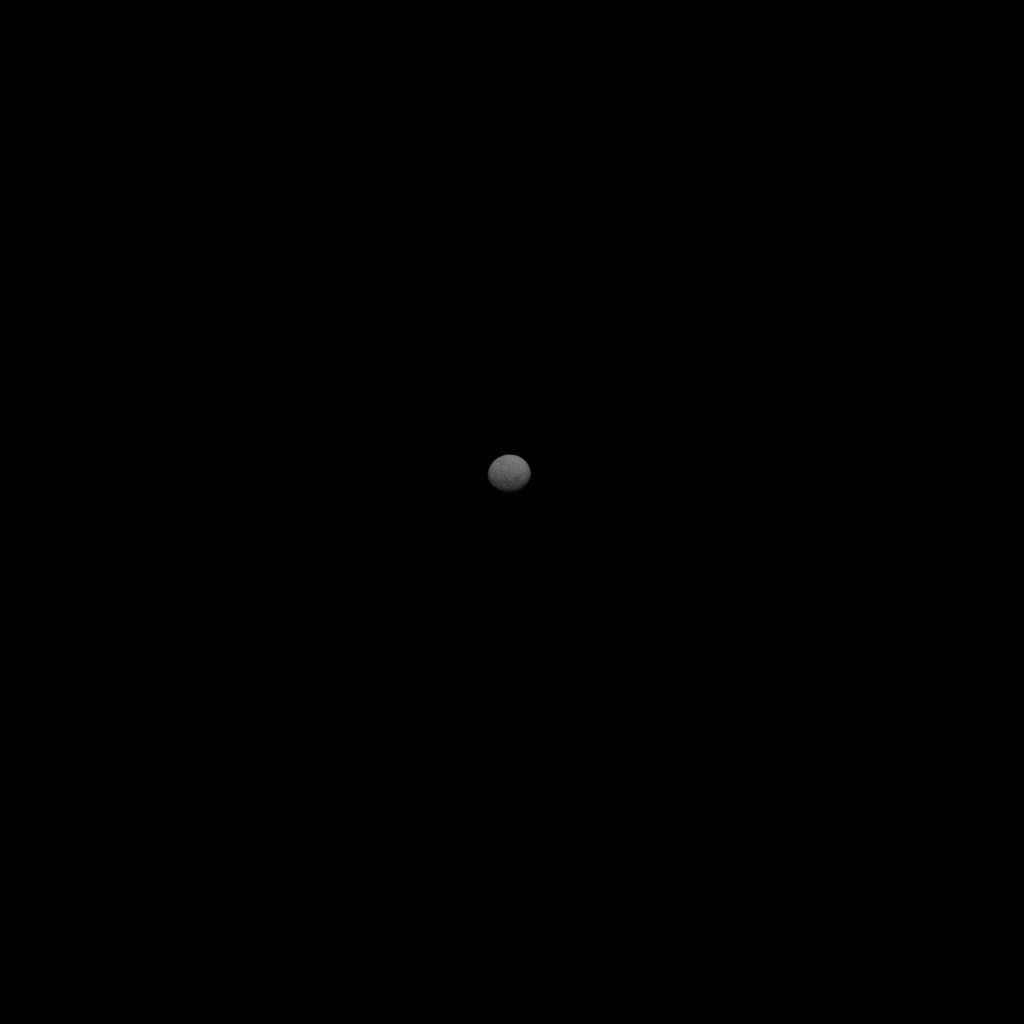

Ceres Sharper Than Ever (Zoomed Out View)

This image depicts the dwarf planet Ceres, as seen from the Dawn spacecraft. It was taken 147,000 miles (237,000 kilometers) from Ceres on January 25, 2015, is part of a series of views representing the best look so far at the dwarf planet. It is 43 pixels across, representing a higher resolution than images of Ceres taken by the Hubble Space Telescope in 2003 and 2004.

Dawn’s mission to Vesta and Ceres is managed by the Jet Propulsion Laboratory for NASA’s Science Mission Directorate in Washington. Dawn is a project of the directorate’s Discovery Program, managed by NASA’s Marshall Space Flight Center in Huntsville, Ala. UCLA is responsible for overall Dawn mission science. Orbital Sciences Corp. of Dulles, Va., designed and built the spacecraft. JPL is managed for NASA by the California Institute of Technology in Pasadena. The framing cameras were provided by the Max Planck Institute for Solar System Research, Göttingen, Germany, with significant contributions by the German Aerospace Center (DLR) Institute of Planetary Research, Berlin, and in coordination with the Institute of Computer and Communication Network Engineering, Braunschweig. The visible and infrared mapping spectrometer was provided by the Italian Space Agency and the Italian National Institute for Astrophysics, built by Selex ES, and is managed and operated by the Italian Institute for Space Astrophysics and Planetology, Rome. The gamma ray and neutron detector was built by Los Alamos National Laboratory, New Mexico, and is operated by the Planetary Science Institute, Tucson, Arizona.

Credit: NASA/JPL-Caltech/UCLA/MPS/DLR/IDA